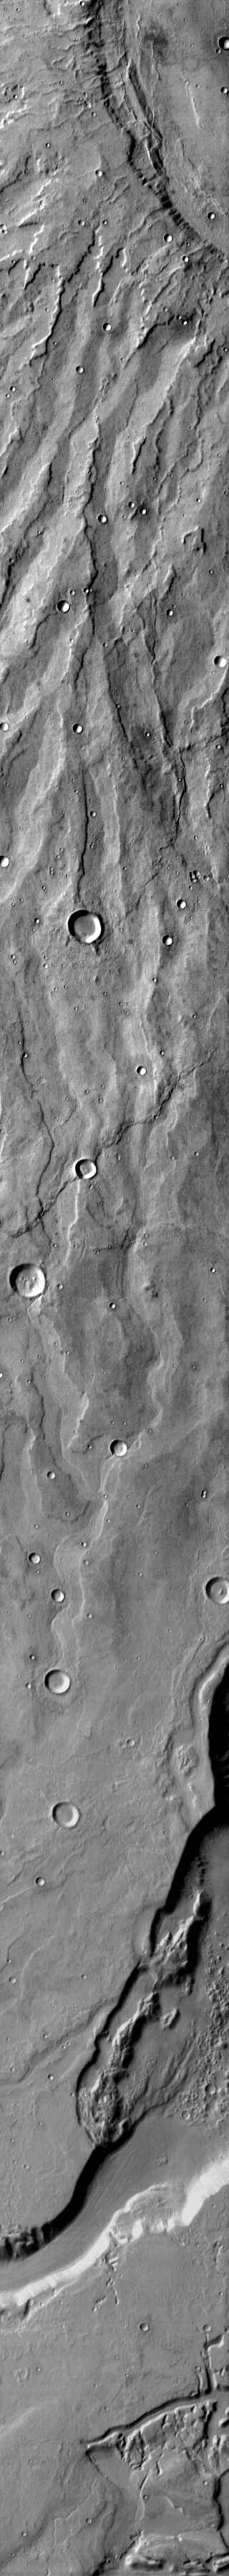

Hadriaca and Dao

This daytime IR image shows part of the patera (summit depression) and eroded flank of Hadriacus Mons at the top of the image and a section of Dao Vallis at the bottom of the image.

Credit: NASA/JPL-Caltech/ASU